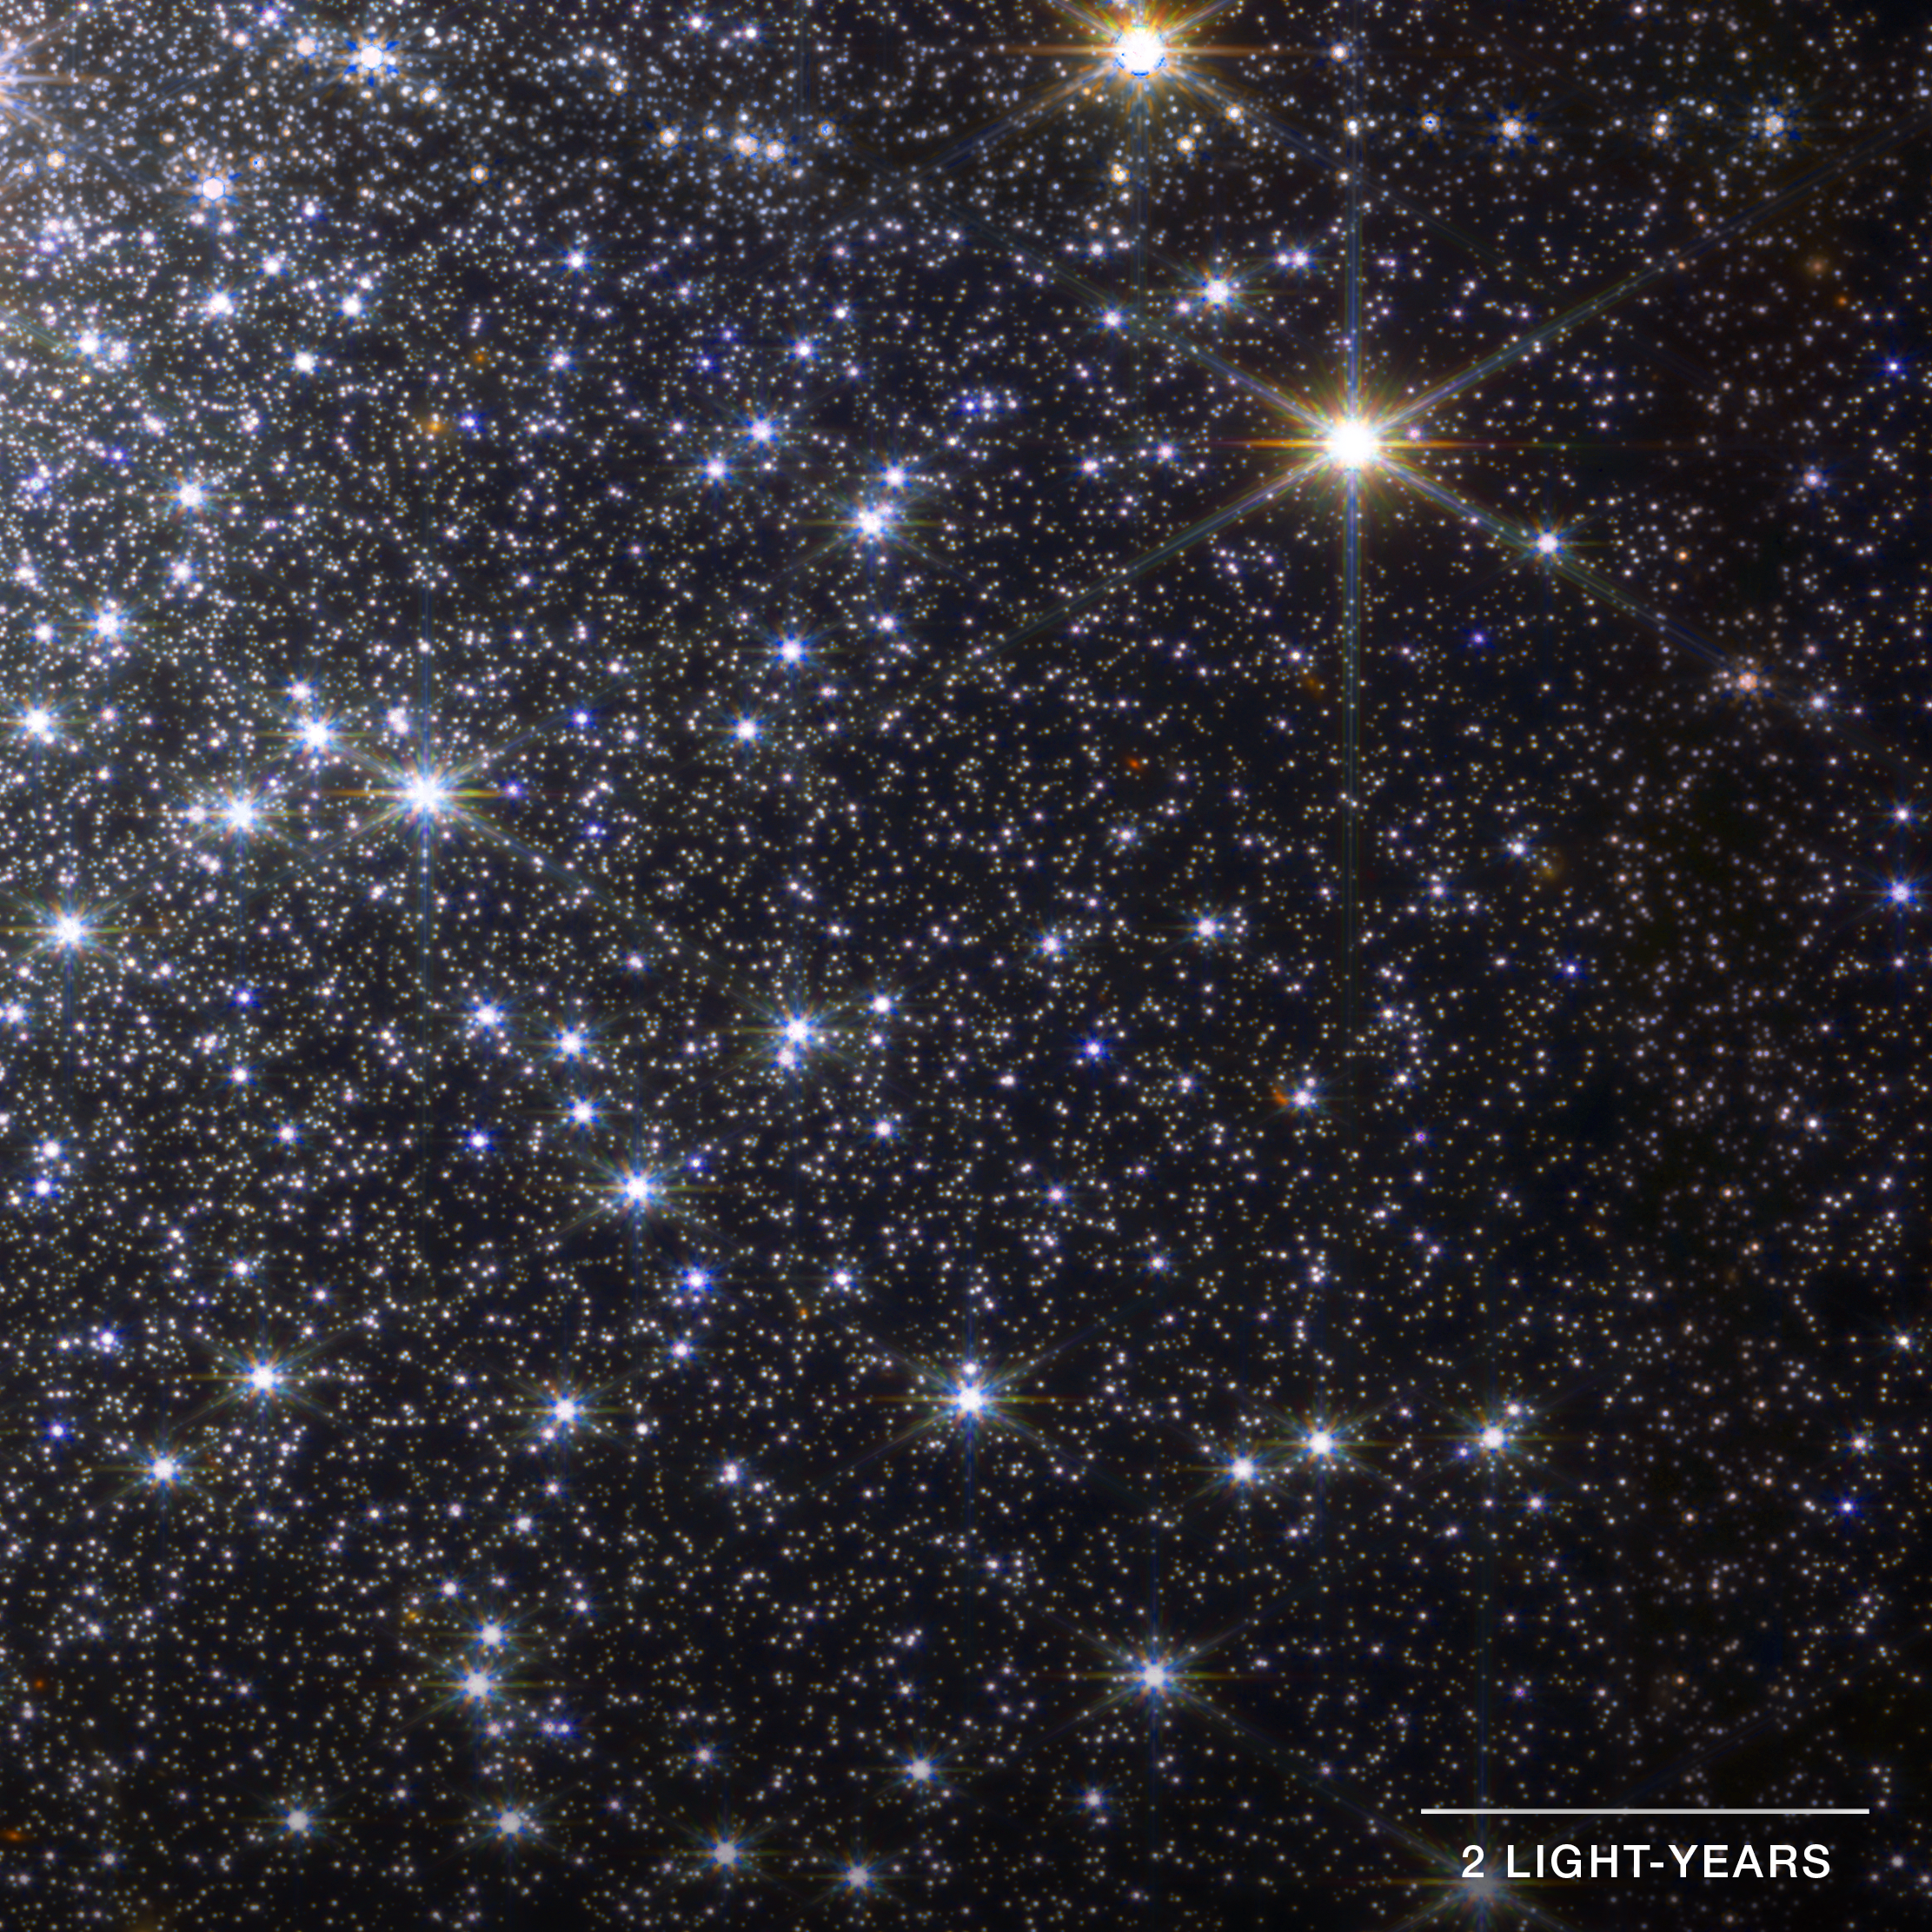

Globular Cluster M92 (NIRCam Detail)

Detail of the globular cluster Messier 92 (M92) captured by Webb’s NIRCam instrument. This field of view covers the lower left quarter of the right half of the full image. Globular clusters are dense masses of tightly packed stars that all formed around the same time. In M92, there are about 300,000 stars packed into a ball about 100 light-years across. The night sky of a planet in the middle of M92 would shine with thousands of stars that appear thousands of times brighter than those in our own sky. The image shows stars at different distances from the center, which helps astronomers understand the motion of stars in the cluster, and the physics of that motion.

Read the story.

Credit: Image Processing: NASA, ESA, CSA, Alyssa Pagan (STScI)